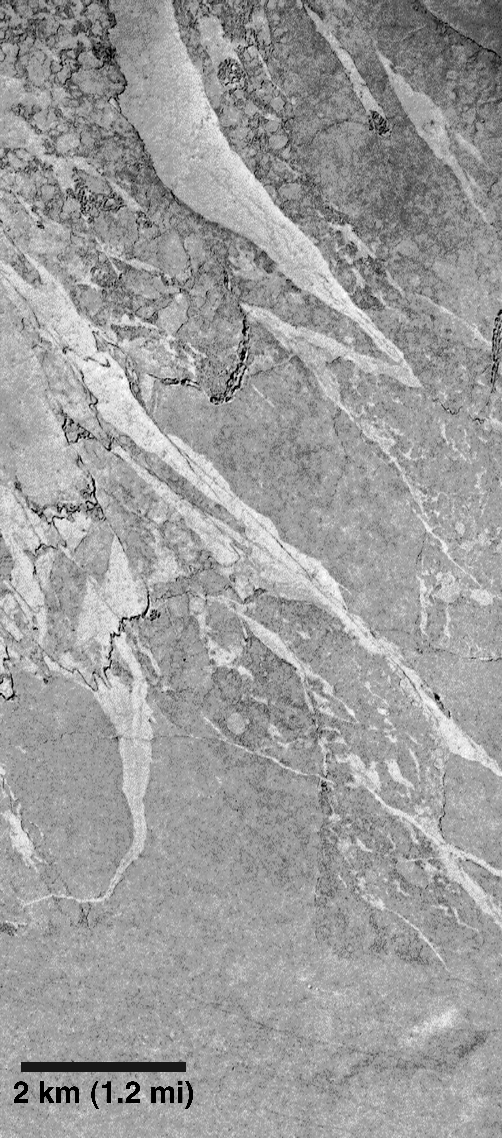

Ancient Lakes on Mars? Results for Elysium Basin

The Mars Global Surveyor (MGS) Mars Orbiter Camera (MOC) was designed–in part–to test the variety of hypotheses about the history of Mars that have been proposed since the Mariner and Viking missions of the 1960s and 1970s.

In April 1998, one of the efforts undertaken by the MOC science team was to test two competing ideas about the history of the Elysium Basin–a huge depression that stretches about 3,000 kilometers (1,865 miles) east-to-west in the region south of the Elysium volcanic rise.

There were two competing ideas about the Elysium Basin. One hypothesis held that the depression was once the site of a vast lake approximately 1,500 meters (4,900 feet) deep. Because the floor of Elysium Basin has very few small, fresh impact craters, it was proposed that this lake dried up relatively recently in martian history–that is, the lake would have been younger than most of the volcanoes, craters, and even the Ares Vallis flood channel in which is located the Mars Pathfinder landing site. At some point, the lake in Elysium Basin was thought to have reached such a depth that it began to spill over arise on its east end. The water spilling out the east end of Elysium Basin was thought to have created Marte Vallis–a channel containing streamlined islands that stretches for hundreds of kilometers (miles) to the northeast. The lake bed and channel, it was proposed, might make good places to land future rovers that could travel around and collect samples that might contain evidence of past martian life.

The other hypothesis held that the Elysium Basin floor was covered with flows that were emplaced as extremely fluid lava (molten rock). It was suggested that a lake of water could have been in the basin long, long ago, but that the most recent geologic events had erupted huge volumes of very fluid lava across the basin floor. Some of this lava was proposed to have even poured out of the basin and travelled down Marte Vallis. In this hypothesis, it was assumed that Marte Vallis–named for the Spanish word for “Mars”–was first carved by water, and then was a conduit for lava from volcanic eruptions. The lavas were proposed to have been very fluid–behaving almost limewater. Such fluid lavas are known on Earth to result from molten rock that has a low concentration of silica, a high temperature, and/or a high eruption rate.

This MOC image, and MOC images 21904 and 23804, of the floor of Elysium Basin taken in April 1998 revealed that the basin floor is covered with lava, not lake sediment. In other words, MOC has found that the Elysium Basin might not be a good place to look for evidence of martian life that might have existed in a lake.

However, the lava textures that MOC found are striking and indicate something very important about the geologic history of Mars. The surface texture of this lava includes giant plates that appear to have been broken up and floated on the surface of a fluid. In this case, the fluid was molten lava. The implication is that the Elysium Basin was once the site of giant, ponded lava flows that were many hundreds of kilometers (miles) across.

With the MOC images in hand, it is now quite easy to understand the older, lower-resolution Viking images ( Elysium Basin and Marte Vallis region,Viking 1 base map from 631st orbit,Viking 1 mosaic of local context). These Viking images showed a surface of dark plates with intervening bright surfaces. But they did not make sense–some thought they could somehow be volcanic, others thought they might be related to differences in the way that wind had eroded a dried lakebed. Now it can be seen that there are many dark plates that once floated on molten lava. When the lava was erupted, the upper surface crusted and cooled. The textures in these lavas indicate that they flowed and became cracked. Some cracks widened, and portions of the surface crust became rafts of solid rock–a few many kilometers (miles) across–that moved in the direction that the lava underneath was flowing. Other Viking and MGS images have shown similar platey lava textures in Marte Vallis, suggesting the possibility that some of the lava spilled into this valley and flowed thousands of kilometers (hundreds of miles) to the northeast.

The sparse occurrence of younger impact craters on the platey lava surfaces suggests that the eruptions happened relatively recently in Mars history. These eruptions would be much younger than the youngest of the large martian volcanoes like Ascraeus Mons and Olympus Mons in the Tharsis region; but they would still have occurred many, many millions of years ago (i.e., the pictures are not evidence that Mars is volcanically active today).

The MOC science team is continuing to study the images of Marte Vallis and Elysium Basin. Similar lava textures have been seen elsewhere on the planet, and are leading to some interesting revisions of our understanding of the volcanic and geologic history of the red planet. It should be noted that the observation of a volcanic surface in Elysium basin does not rule out the possibility that the depression was also once the site of a water lake, nor is it clear whether Marte Vallis is the result of volcanism alone, or volcanism that occurred some time after water had been present to carve the channel system.

The results of the initial study of the Elysium Basin are given in a paper entitled “Mars Global Surveyor Camera Tests the Elysium Basin Controversy: It’s Lava, Not Lake Sediments,” by Alfred S. McEwen, K. S. Edgett, M. C. Malin, L. Keszthelyi, and P. Lanagan, presented at the Geological Society of America Annual Meeting on October 29, 1998.

Malin Space Science Systems and the California Institute of Technology built the MOC using spare hardware from the Mars Observer mission. MSSS operates the camera from its facilities in San Diego, CA. The Jet Propulsion Laboratory’s Mars Surveyor Operations Project operates the Mars Global Surveyor spacecraft with its industrial partner, Lockheed Martin Astronautics, from facilities in Pasadena, CA and Denver, CO.

Credit: NASA/JPL/Malin Space Science Systems